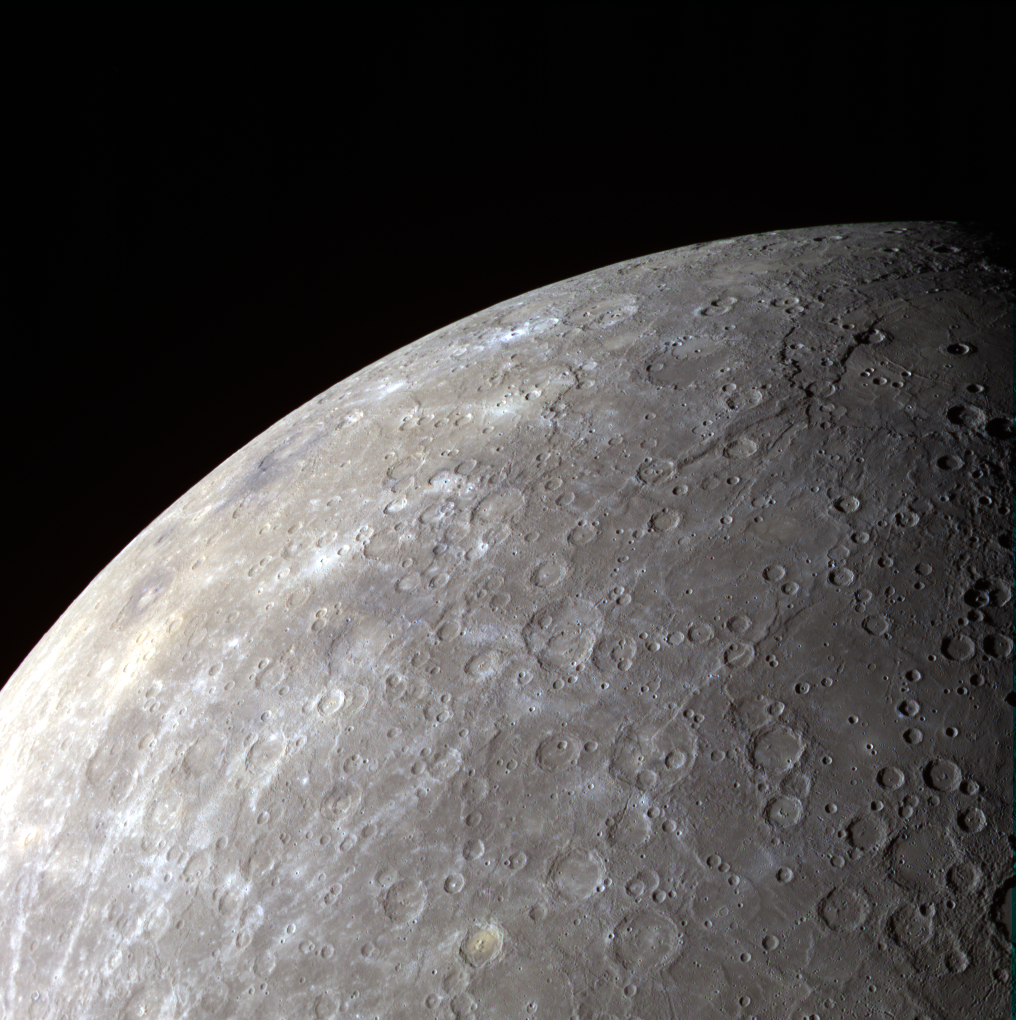

A Lovely View

In this view of Mercury’s limb, the Rembrandt basin is at top right with Kipling crater to its left. Because MESSEGNER’s orbit is highly elliptical, the spacecraft is afforded a beautiful view of Mercury’s southern hemisphere on every orbit.

Date acquired: August 28, 2011
Image Mission Elapsed Time (MET): 223018008, 223018028, 223018012
Image ID: 687684, 687689, 687685
Instrument: Wide Angle Camera (WAC) of the Mercury Dual Imaging System (MDIS)
WAC filters: 9, 7, 6 (996, 748, 433 nanometers) in red, green, and blue
Center Latitude: -34.98°
Center Longitude: 60.33° E
Center Resolution: 1899 meters/pixel
Scale: Mercury’s radius is approximately 2440 km (1516 miles)

The MESSENGER spacecraft is the first ever to orbit the planet Mercury, and the spacecraft’s seven scientific instruments and radio science investigation are unraveling the history and evolution of the Solar System’s innermost planet. Visit the Why Mercury? section of this website to learn more about the key science questions that the MESSENGER mission is addressing. During the one-year primary mission, MDIS is scheduled to acquire more than 75,000 images in support of MESSENGER’s science goals.

These images are from MESSENGER, a NASA Discovery mission to conduct the first orbital study of the innermost planet, Mercury. For information regarding the use of images, see the MESSENGER image use policy.

Credit: NASA/Johns Hopkins University Applied Physics Laboratory/Carnegie Institution of Washington